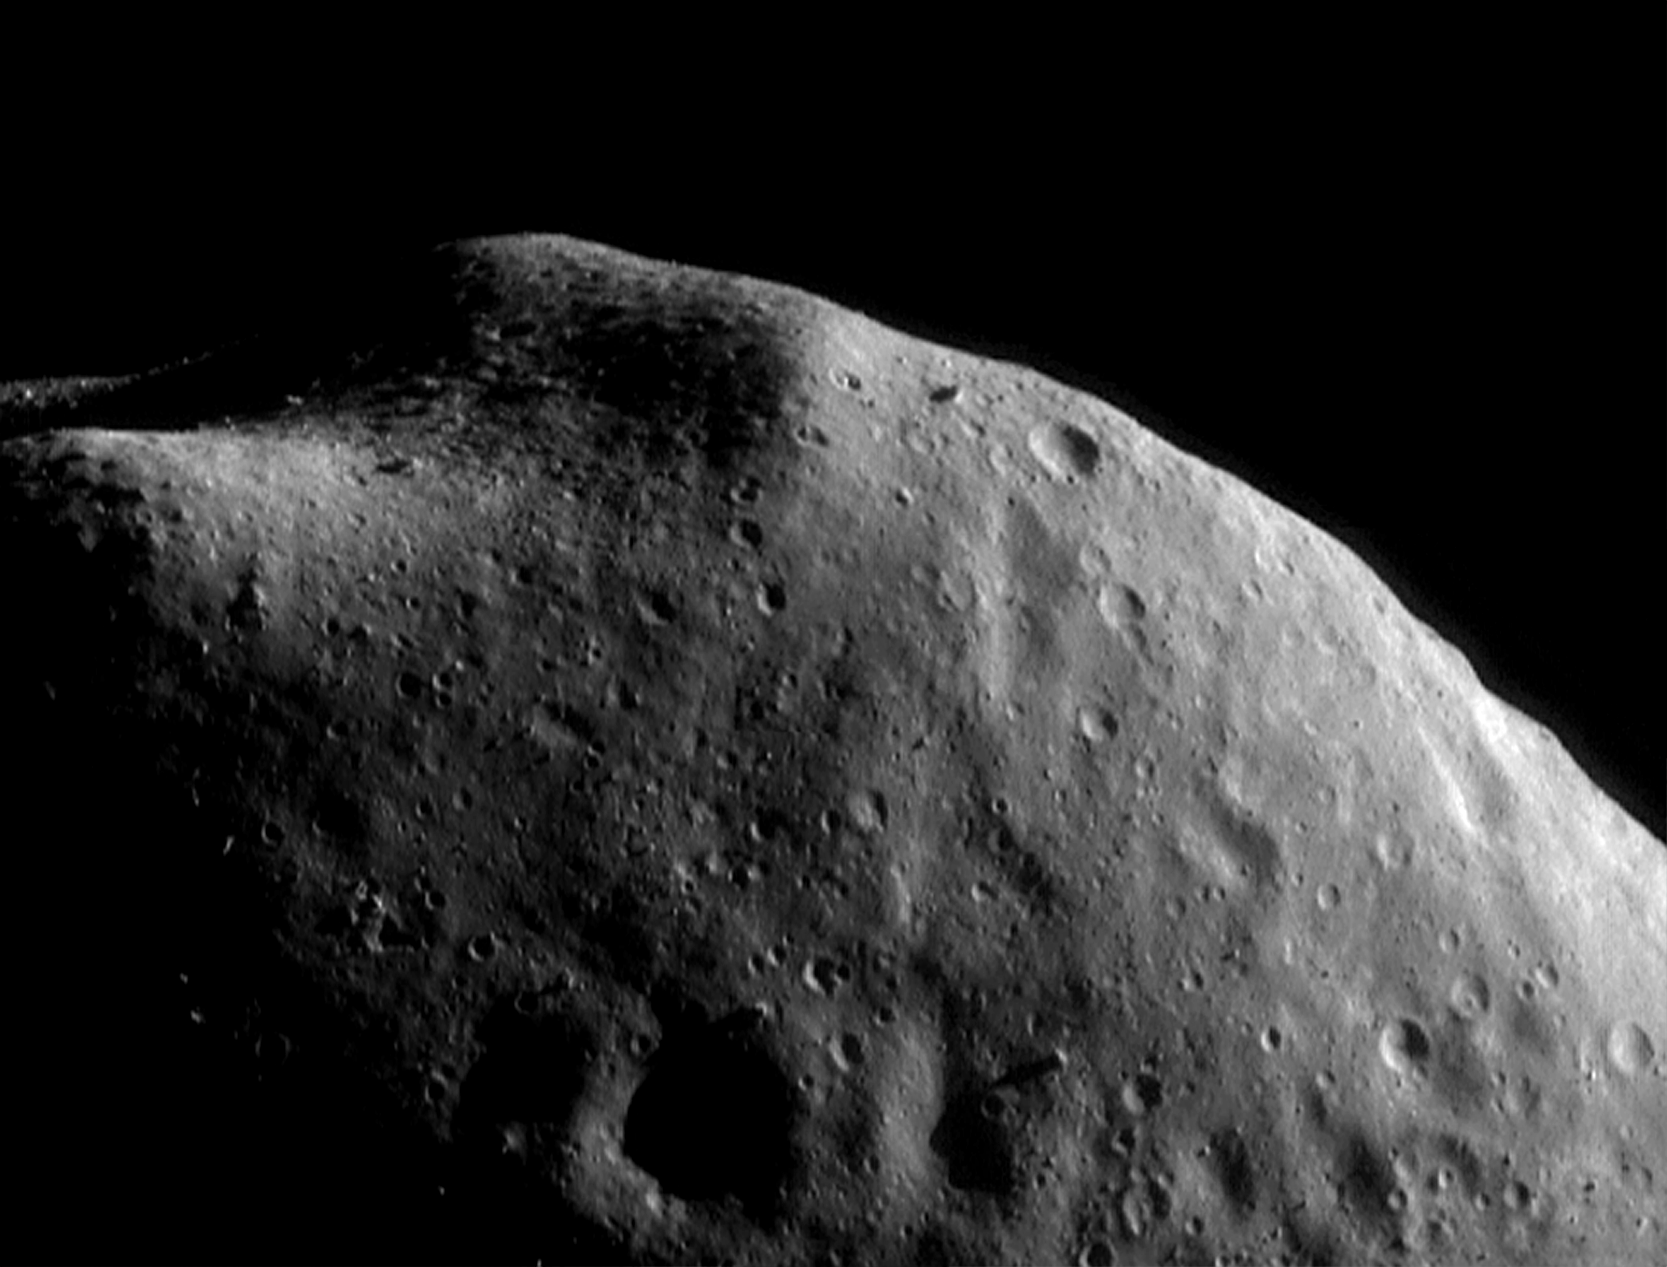

A Hint of Structure

This is a mosaic of four images taken by NEAR Shoemaker on September 5, 2000, from about 100 kilometers (62 miles) above Eros. The knobs sticking out of the surface near the top of the image surround a boulder-strewn area (featured as the Image of the Day for April 4, 2000) and are probably remnants of ancient impact craters. The very faint grooves that run diagonally across the surface in this image may have formed during a collision between the asteroid and a smaller body.

Built and managed by The Johns Hopkins University Applied Physics Laboratory, Laurel, Maryland, NEAR was the first spacecraft launched in NASA’s Discovery Program of low-cost, small-scale planetary missions. See the NEAR web page at http://near.jhuapl.edu/ for more details.

Credit: NASA/JPL/JHUAPL